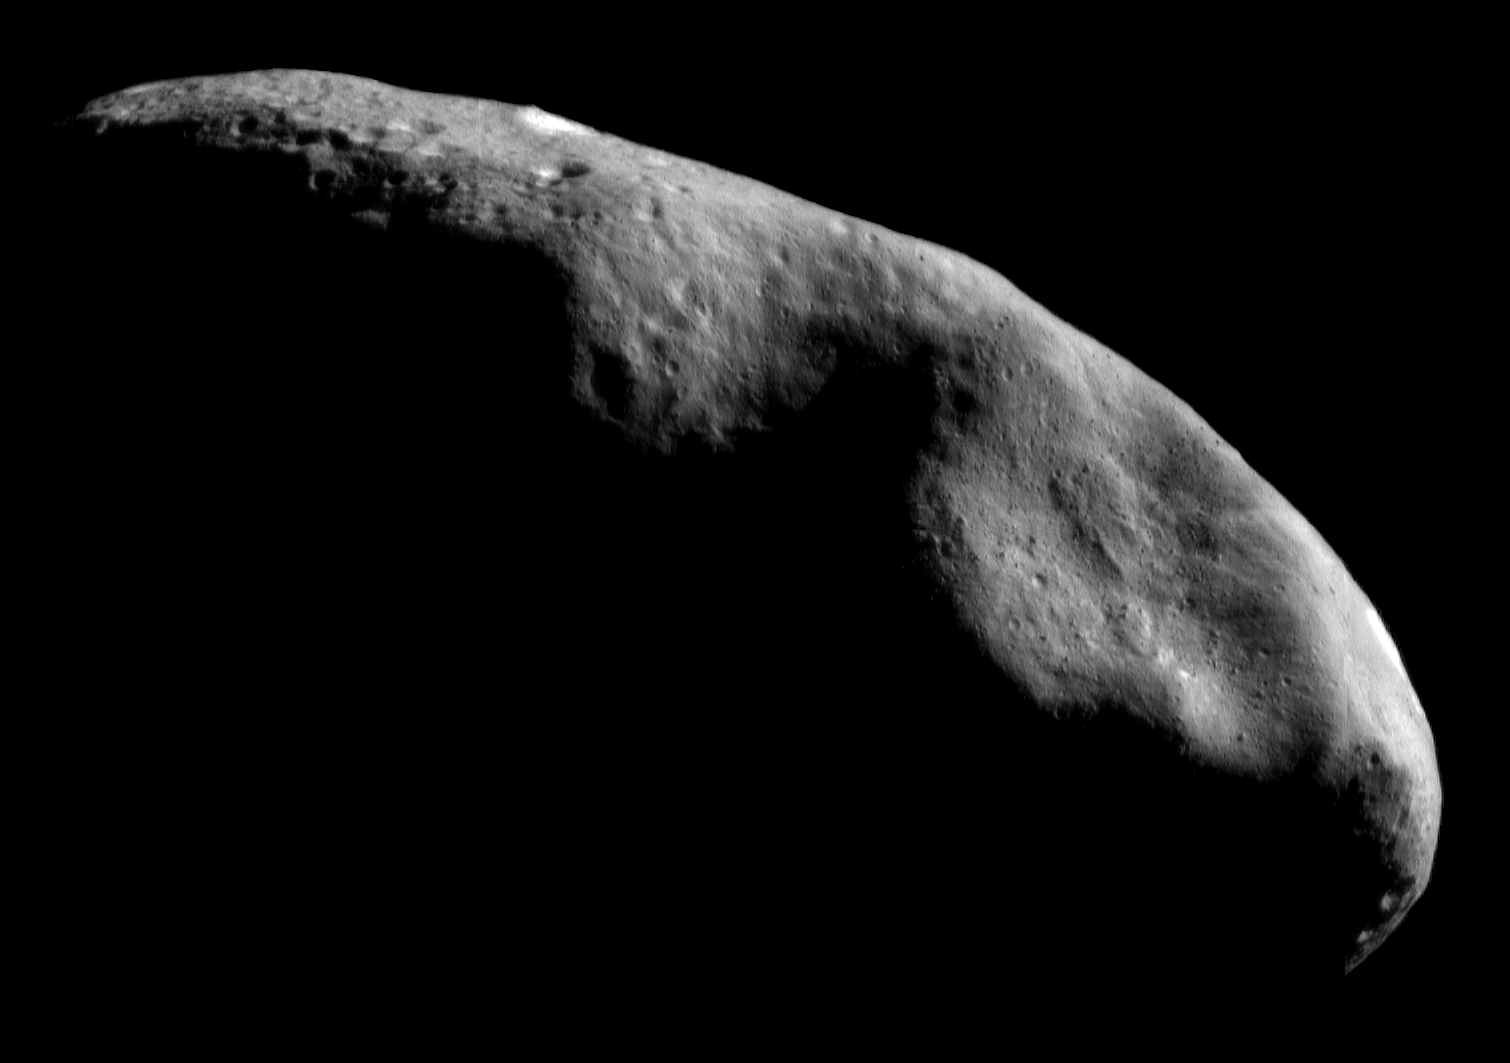

A Southern Hemisphere Overview

This mosaic of NEAR Shoemaker images, taken on December 3, 2000, from an orbital altitude of 200 kilometers (124 miles), provides an overview of the eastern part of the asteroid’s southern hemisphere. In this view, south is to the top and the terminator (the imaginary line dividing day from night) lies near the equator. The conspicuous depression just above the center of the frame is the saddle-shaped feature Himeros.

Built and managed by The Johns Hopkins University Applied Physics Laboratory, Laurel, Maryland, NEAR was the first spacecraft launched in NASA’s Discovery Program of low-cost, small-scale planetary missions. See the NEAR web page at http://near.jhuapl.edu/ for more details.

Credit: NASA/JPL/JHUAPL